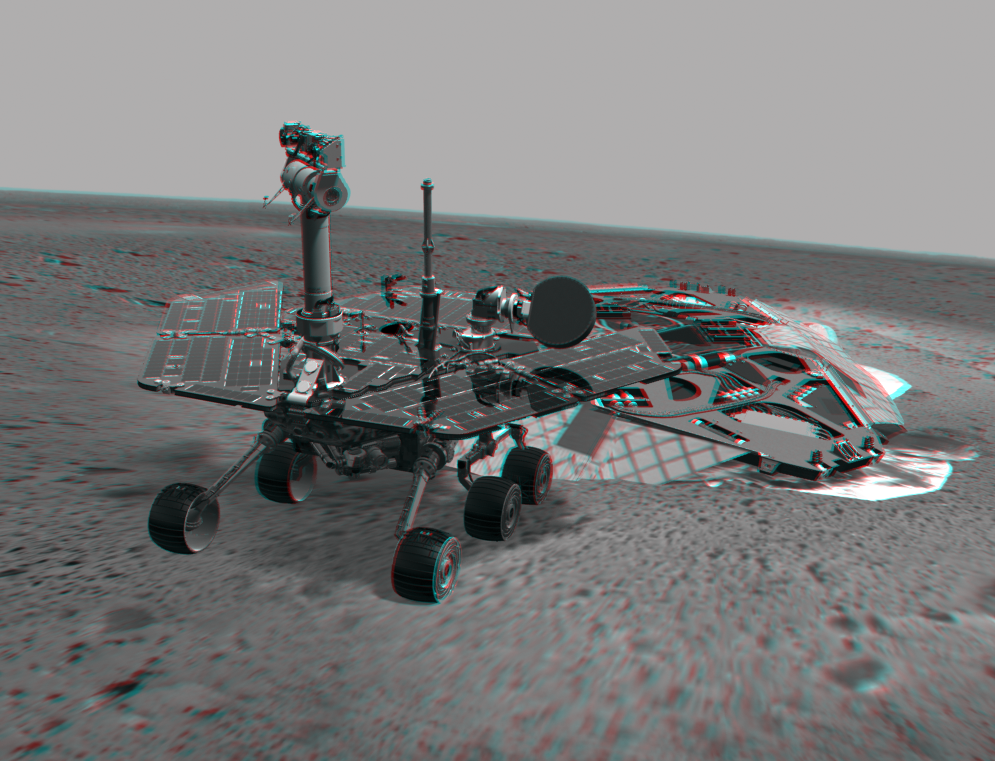

On Its Own

This 3-D image combines computer-generated models of the Mars Exploration Rover Spirit and its lander with real surface data from the rover’s panoramic camera. It shows Spirit’s position just after it rolled off the lander on Jan. 15, 2004.

Credit: NASA/JPL-Solar System Visualization Team